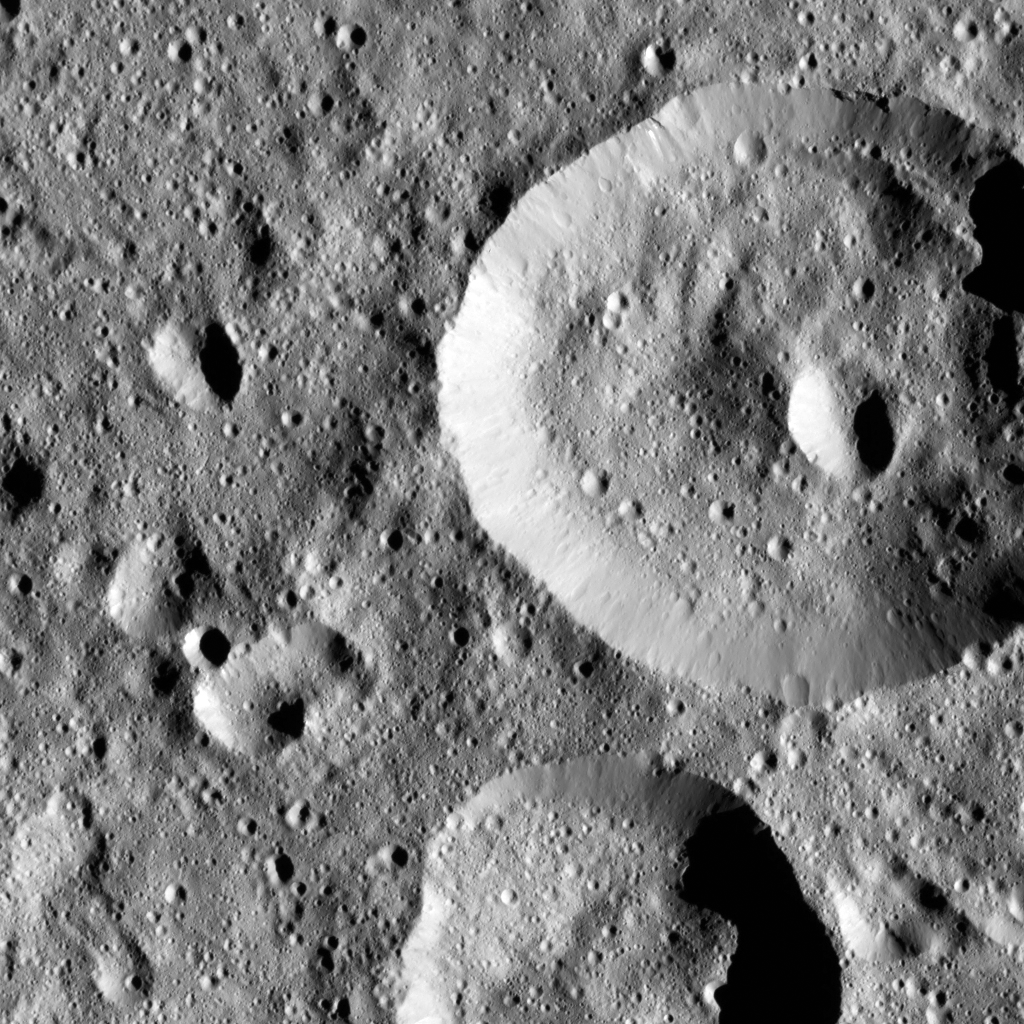

Dawn LAMO Image 93

This image shows small craters within Meanderi Crater on Ceres, which measures 64 miles (103 kilometers) in diameter. The crater is centered at 41 degrees south, 194 degrees east.

NASA’s Dawn spacecraft spotted Meanderi from its low-altitude mapping orbit, at a distance of about 240 miles (385 kilometers) above the surface. The image resolution is 120 feet (35 meters) per pixel. The image was taken on January 7, 2016.

Dawn’s mission is managed by JPL for NASA’s Science Mission Directorate in Washington. Dawn is a project of the directorate’s Discovery Program, managed by NASA’s Marshall Space Flight Center in Huntsville, Alabama. UCLA is responsible for overall Dawn mission science. Orbital ATK, Inc., in Dulles, Virginia, designed and built the spacecraft. The German Aerospace Center, the Max Planck Institute for Solar System Research, the Italian Space Agency and the Italian National Astrophysical Institute are international partners on the mission team.

Credit: NASA/JPL-Caltech/UCLA/MPS/DLR/IDA